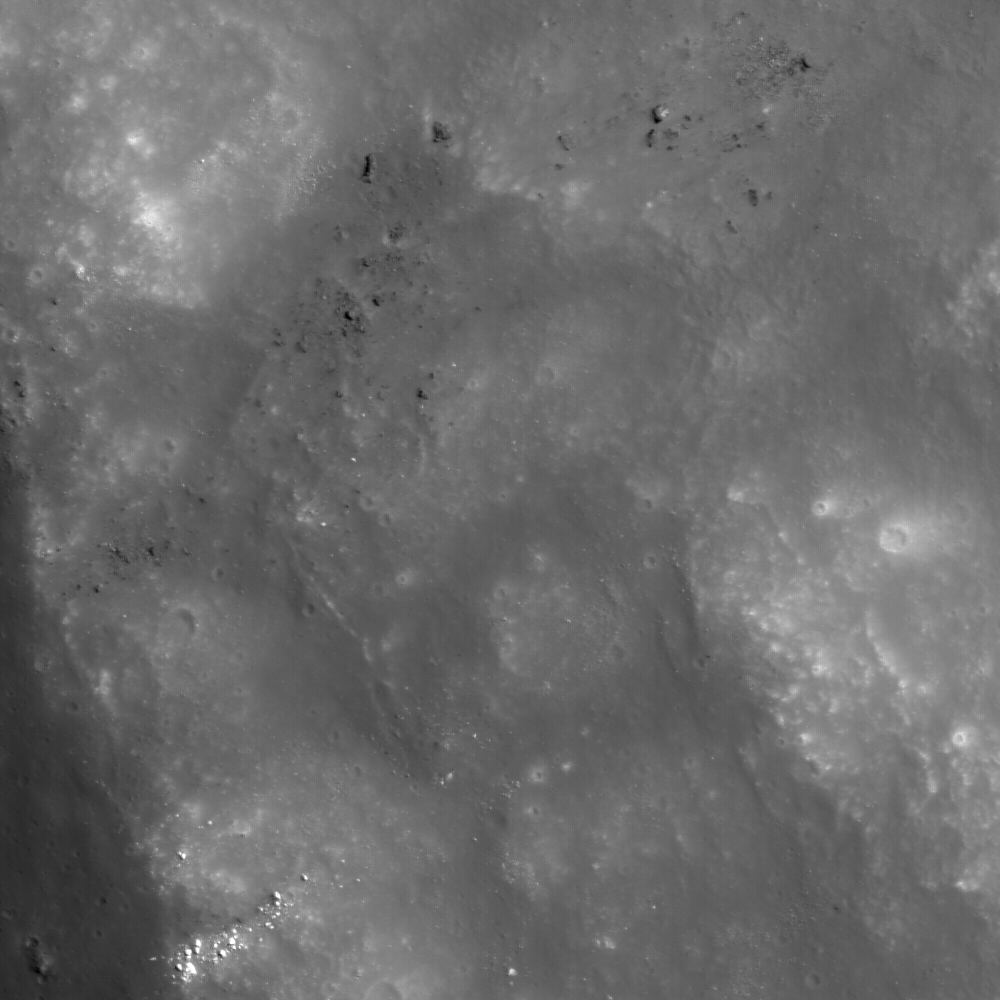

Crater Wall in Van de Graaff

Wall of crater Van de Graaff C, where brighter material is exposed by more active processes associated with steeper slopes, recent small craters, and even individual rolling boulders. NAC image 112822306, image width 0.68 km.

Located on the lunar far side, Van de Graaff crater is south of Aitken crater on the outer edge of the South-Pole Aitken basin. Van de Graaff exhibits an unusual figure-eight shape, ~240 x 140 km, in a region with “swirls,” magnetic anomalies, and geochemical anomalies. Swirls on the Moon are high-reflectance, irregularly-shaped markings with gradational boundaries, and they are associated with poorly understood magnetic anomalies (weak by terrestrial magnetism standards).

NASA’s Goddard Space Flight Center built and manages the mission for the Exploration Systems Mission Directorate at NASA Headquarters in Washington. The Lunar Reconnaissance Orbiter Camera was designed to acquire data for landing site certification and to conduct polar illumination studies and global mapping. Operated by Arizona State University, the LROC facility is part of the School of Earth and Space Exploration (SESE). LROC consists of a pair of narrow-angle cameras (NAC) and a single wide-angle camera (WAC). The mission is expected to return over 70 terabytes of image data.

Credit: NASA/GSFC/Arizona State University